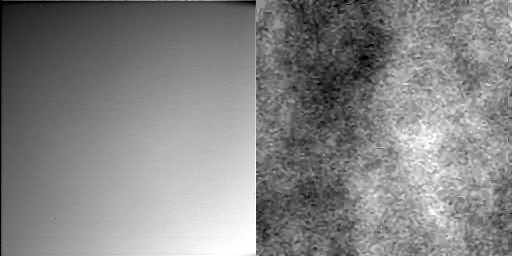

Blowing in the Wind Animations

These are two separate, side-by-side animations made from the same nine images the Surface Stereo Imager (SSI) on NASA’s Phoenix Mars Lander took looking into the sky after 5:17 p.m. local time on Sol 8 (June 2, 2008), the eighth Martian day of the mission. The SSI was pointed almost straight up, toward the southwest. Zenith is near the top of the center frame.

In the left animation, the images were stretched to enhance contrast. The right animation highlights variations between each image and the next. The variations are likely dust blown by winds passing through the SSI’s field of view. The images suggest the dust is blowing from west to east.

The Phoenix Mission is led by the University of Arizona, Tucson, on behalf of NASA. Project management of the mission is by NASA’s Jet Propulsion Laboratory, Pasadena, Calif. Spacecraft development is by Lockheed Martin Space Systems, Denver.

Photojournal Note: As planned, the Phoenix lander, which landed May 25, 2008 23:53 UTC, ended communications in November 2008, about six months after landing, when its solar panels ceased operating in the dark Martian winter.

Credit: NASA/JPL-Caltech/University of Arizona/Texas A&M University